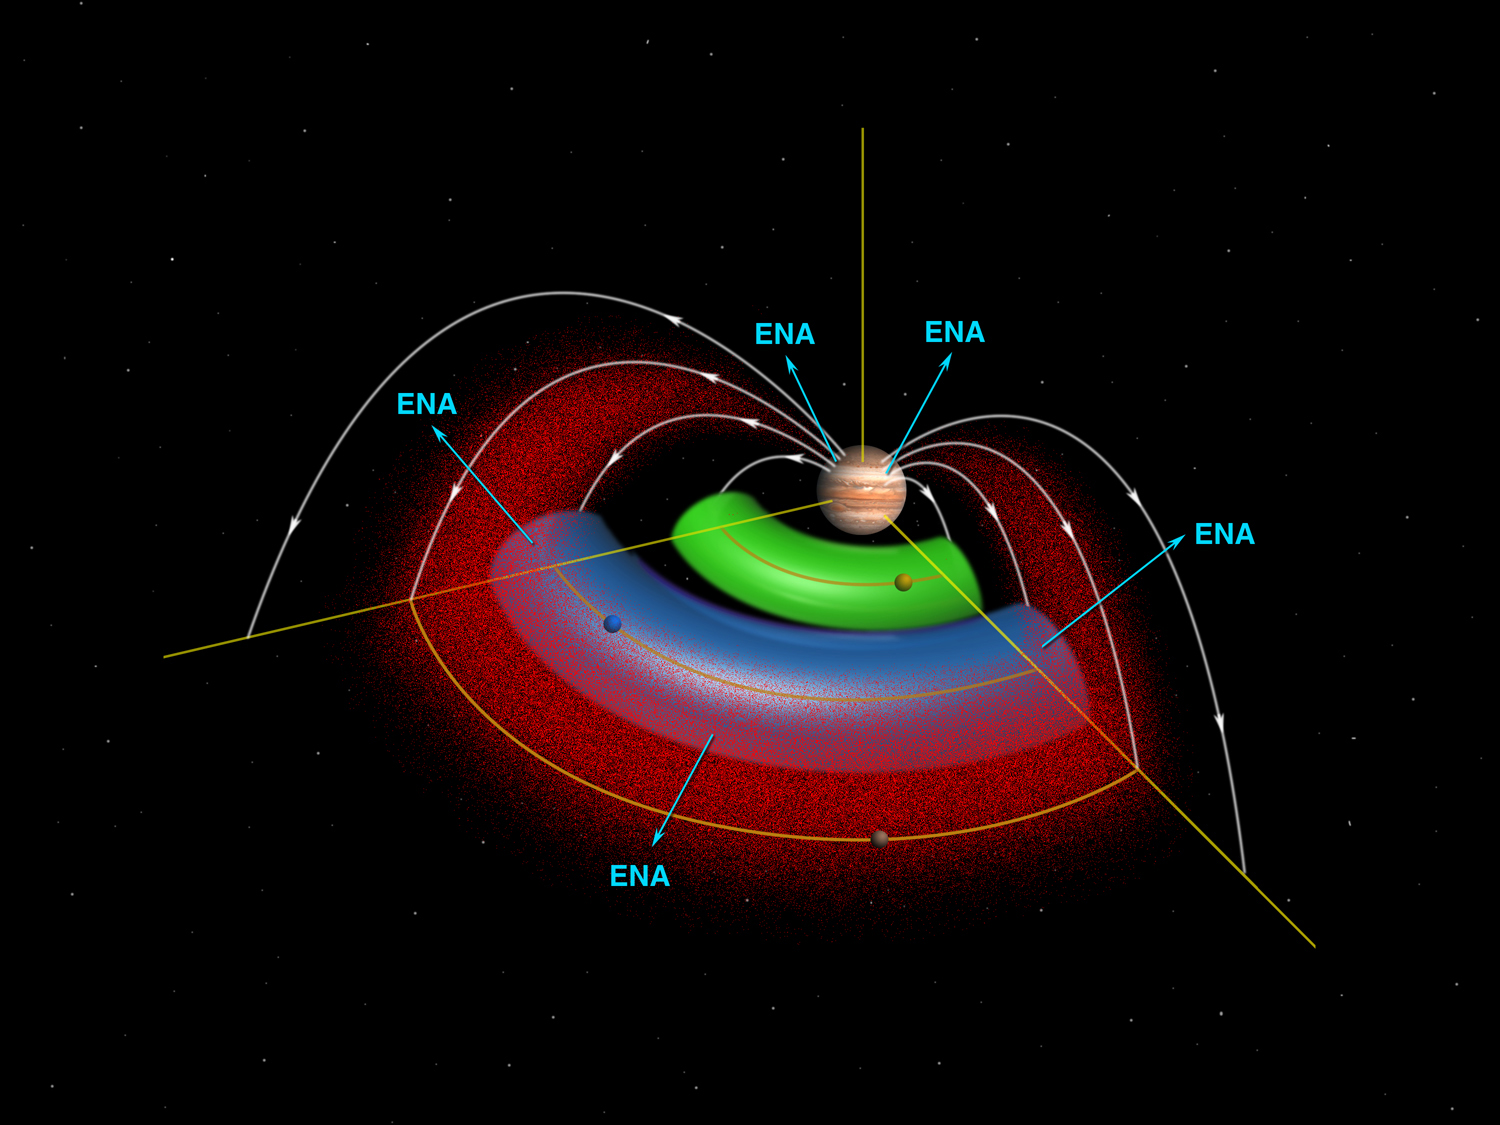

Jupiter Torus Diagram

A cut-away schematic of Jupiter’s space environment shows magnetically trapped radiation ions (in red), the neutral gas torus of the volcanic moon Io (green) and the newly discovered neutral gas torus of the moon Europa (blue). The white lines represent magnetic field lines.

Energetic neutral atoms (ENA) are emitted from the Europa torus regions because of the interaction between the trapped ions and the neutral gases. The Magnetospheric Imaging Instrument on NASA’s Cassini spacecraft imaged those energetic neutral atoms in early 2001 during Cassini’s flyby of Jupiter. Energetic neutral atoms also come from Jupiter when radiation ions impinge onto Jupiter’s upper atmosphere.

Cassini is a cooperative project of NASA, the European Space Agency and the Italian Space Agency. The Jet Propulsion Laboratory, a division of the California Institute of Technology in Pasadena, Calif., manages Cassini for NASA’s Office of Space Science, Washington, D.C.

Credit: NASA/JPL/Johns Hopkins University Applied Physics Laboratory